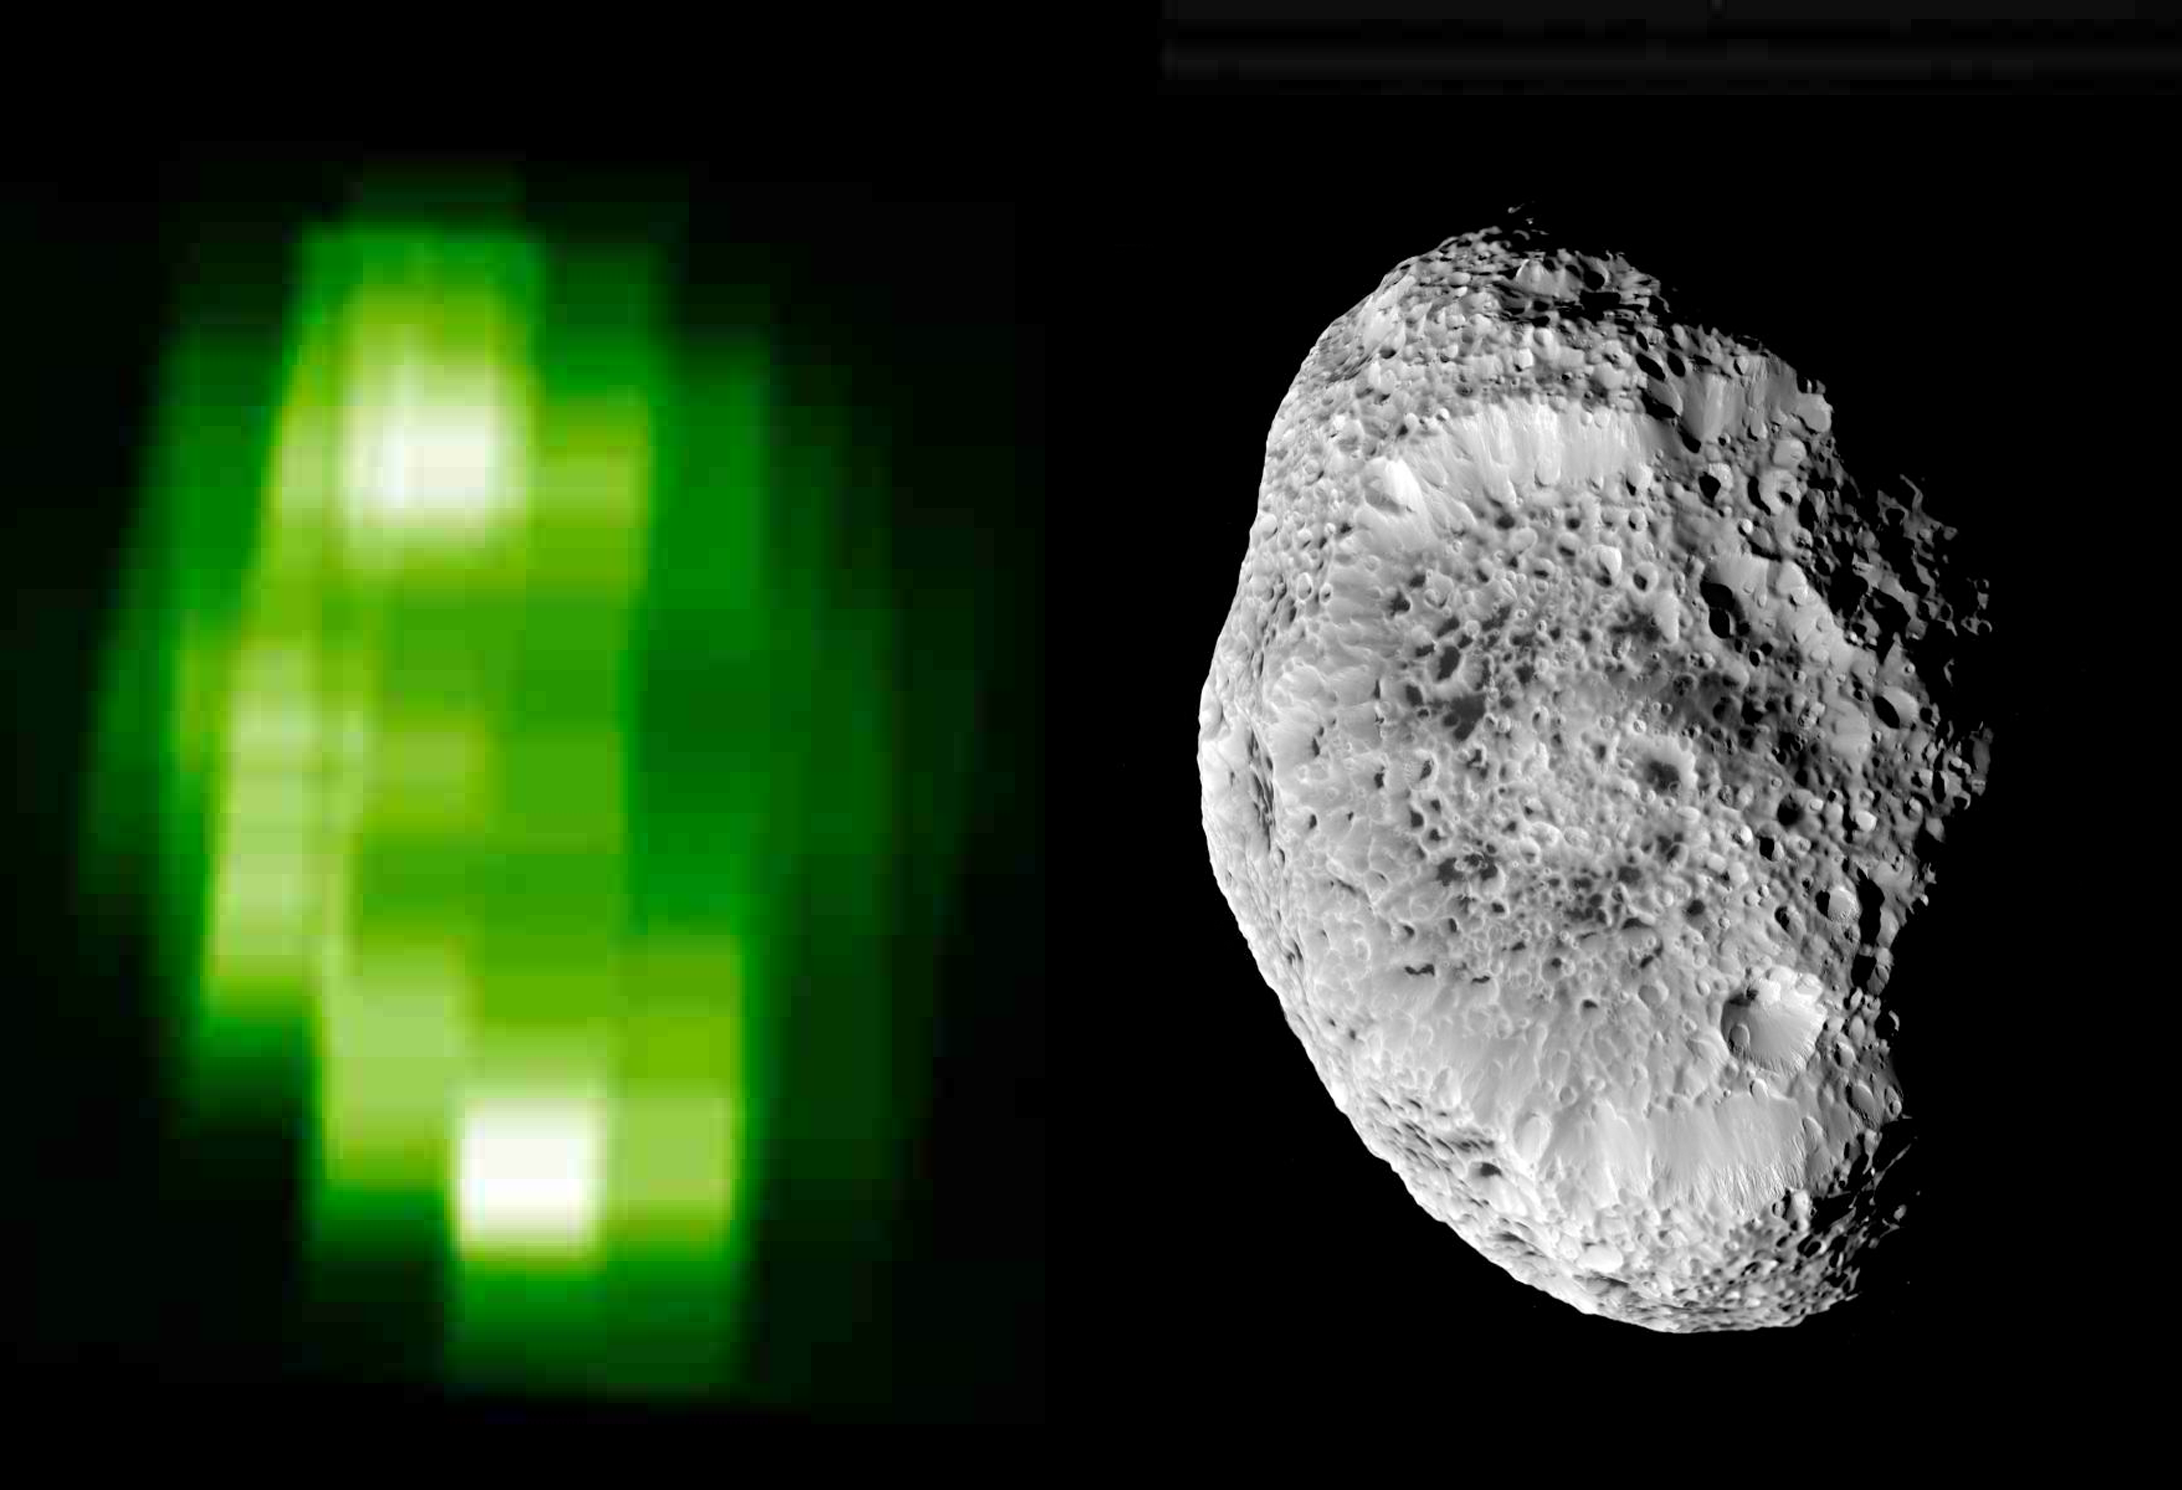

Hyperion’s Icy Surface

In this ultraviolet image of Hyperion, produced using data taken with Cassini’s Ultraviolet Imaging Spectrograph during the September 2005 close flyby, brightness contrasts are due to both topographic and compositional variations across the surface. The brightest regions are exposed water ice in the rim of the crater that dominates the hemisphere in view.

This new ultraviolet map (left) is shown next to a previously released image (right) taken by the Imaging Science Subsystem (see PIA07761).

The Cassini-Huygens mission is a cooperative project of NASA, the European Space Agency and the Italian Space Agency. The Jet Propulsion Laboratory, a division of the California Institute of Technology in Pasadena, manages the mission for NASA’s Science Mission Directorate, Washington, D.C. The Cassini orbiter was designed, developed and assembled at JPL. The ultraviolet imaging spectrograph was designed and built at, and the team is based at the University of Colorado, Boulder. The imaging operations center is based at the Space Science Institute in Boulder, Colo.

Credit: NASA/JPL/University of Colorado/Space Science Institute